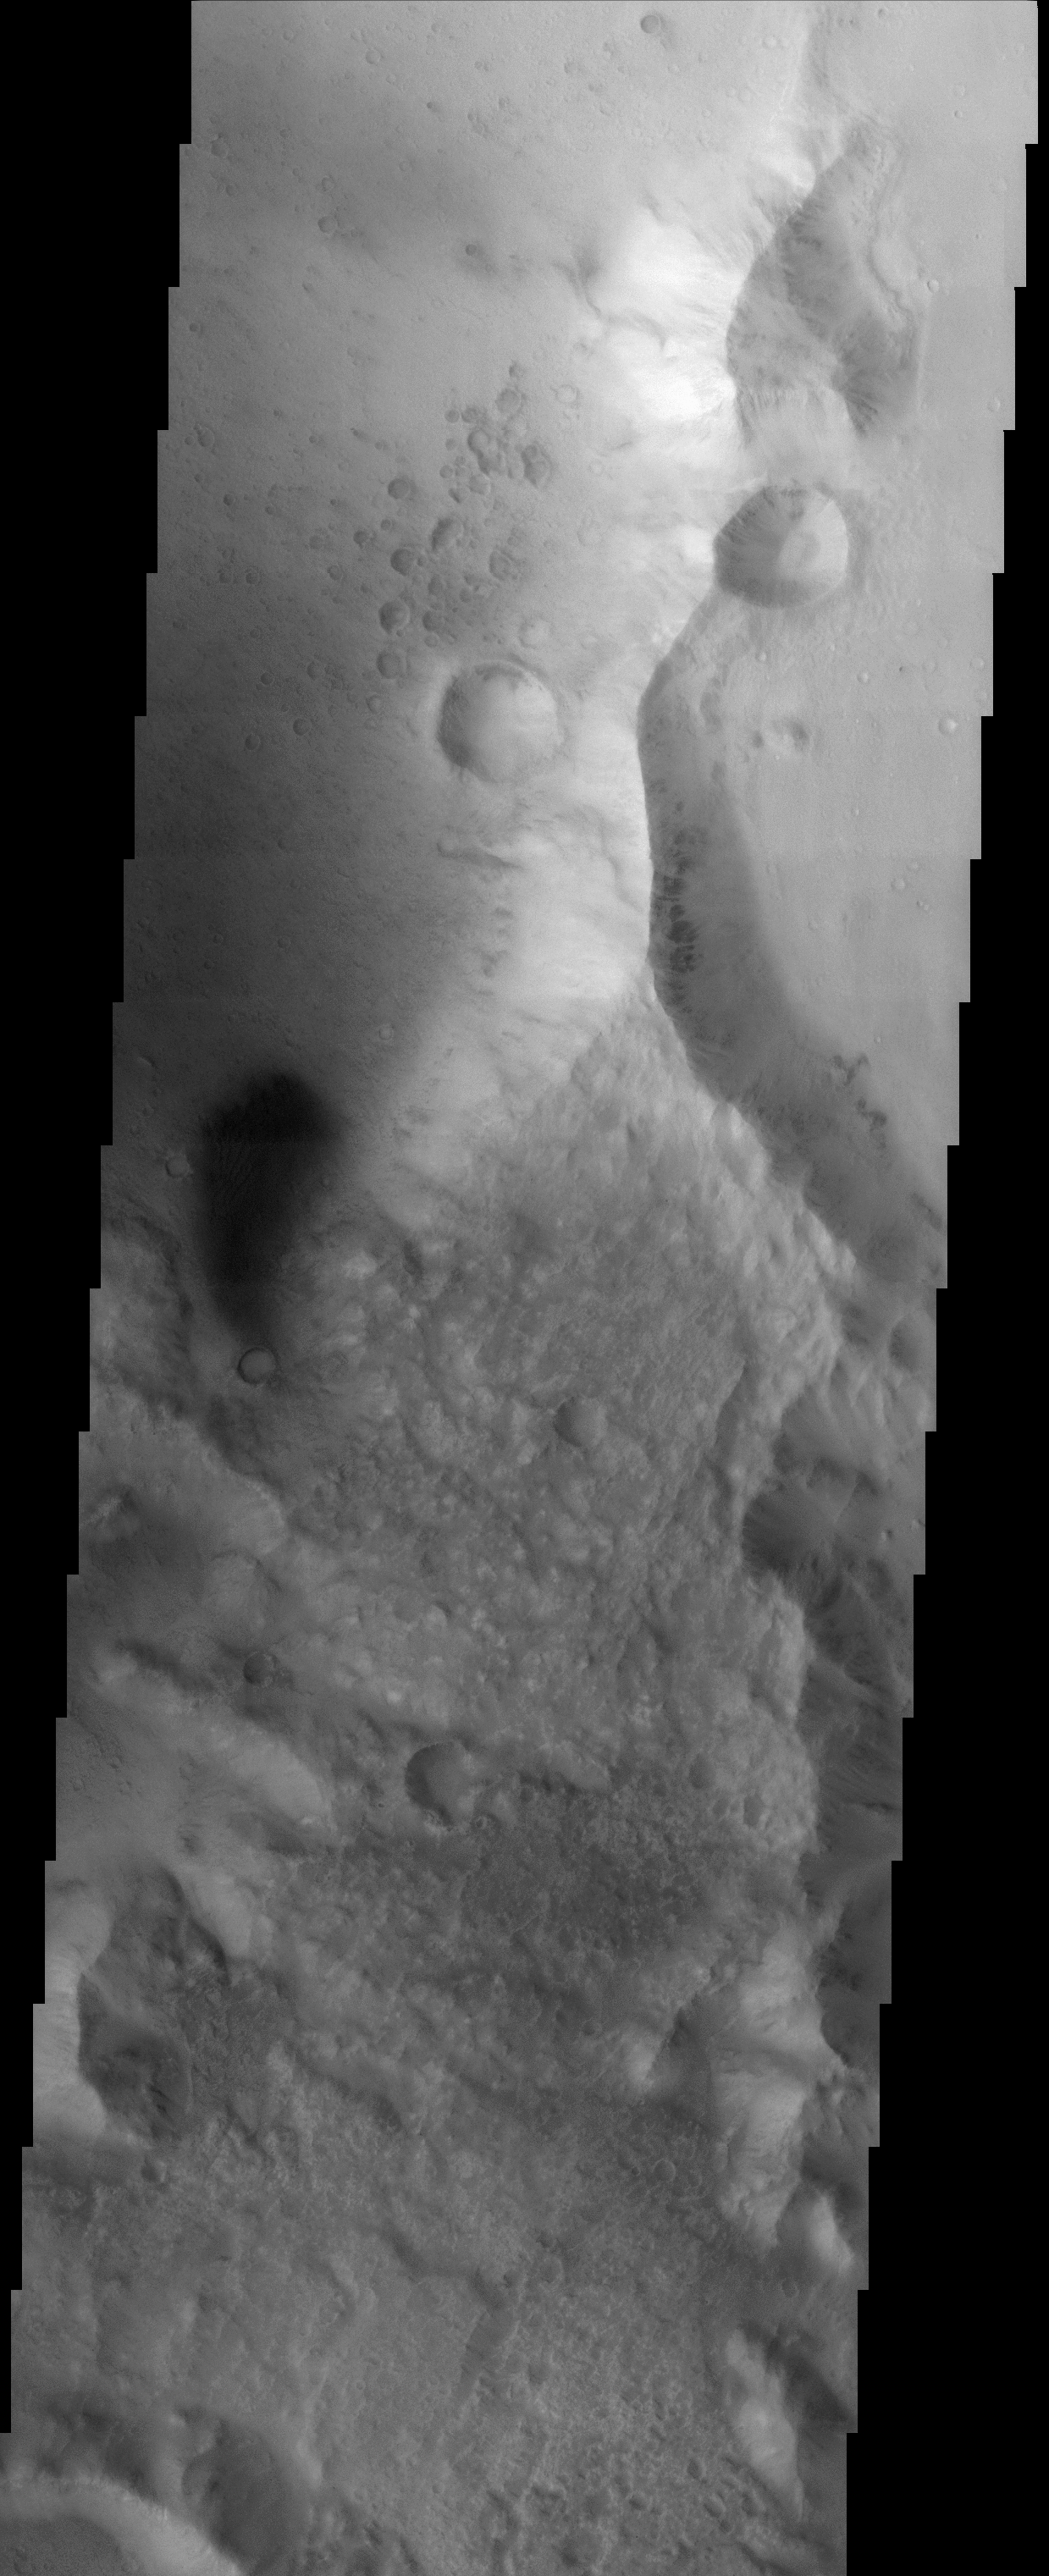

Southern rim of Isidis Planitia basin

(Released 11 April 2002)
The Science

This image, crossing the southern rim of the Isidis Planitia basin, displays the contrasting morphologies of the relatively rough highland terrain (in the lower portion of the image) and the relatively smooth materials of the basin (at top). Upon closer viewing, the basin materials display an extensive record of cratering, including a small cluster of craters just north and west of the two prominent craters in the upper part of the image. This cluster of craters may represent what are called “secondary” craters, which are craters that form as a result of the ejection of debris from a nearby impact. Alternatively, these craters may have formed simultaneously by the impact of many pieces of a larger meteoroid that broke up upon entry into Mars’ atmosphere. The large craters in the image are approximately 800 meters (~875 yards) in diameter. Also visible in the image are dark streaks on the east-facing side of the north-south trending ridge. These streaks are likely the result of debris movement down slope. A dark patch of material is visible at the left of the image; dark materials are typically mobile sands, and linear dune forms are apparent within the dark patch.

The Story
Battered and beaten up, the surface of Mars reads like a history book to geologists, who want to study what has happened to the red planet over its geological history. Look for two larger craters diagonal from one another in the northern part of this image, and then for the smattering of tinier craters near them. How did these smaller craters come to be? Did a large meteoroid streak in through the Martian atmosphere and get broken up as it passed through, pummeling Mars moments later with its smaller, scattered pieces? Or were rocks and dirt blasted off the surface when the two larger craters were formed, only to rain down again on Mars shortly afterwards? No one quite knows for sure….

Another enigmatic-looking feature is near the left center of this image. Dark and shadowy-seeming, it looks something like an exclamation point with the small crater just below it. Look closely, and you’ll see dunes within the large, dark, blurry patch, which is itself probably composed of moving sands. Dark, streaky features also appear on the eastern side of the ridge that runs down the right side of the image, showing how debris once tumbled down its steepened slopes.

Credit: NASA/JPL/Arizona State University